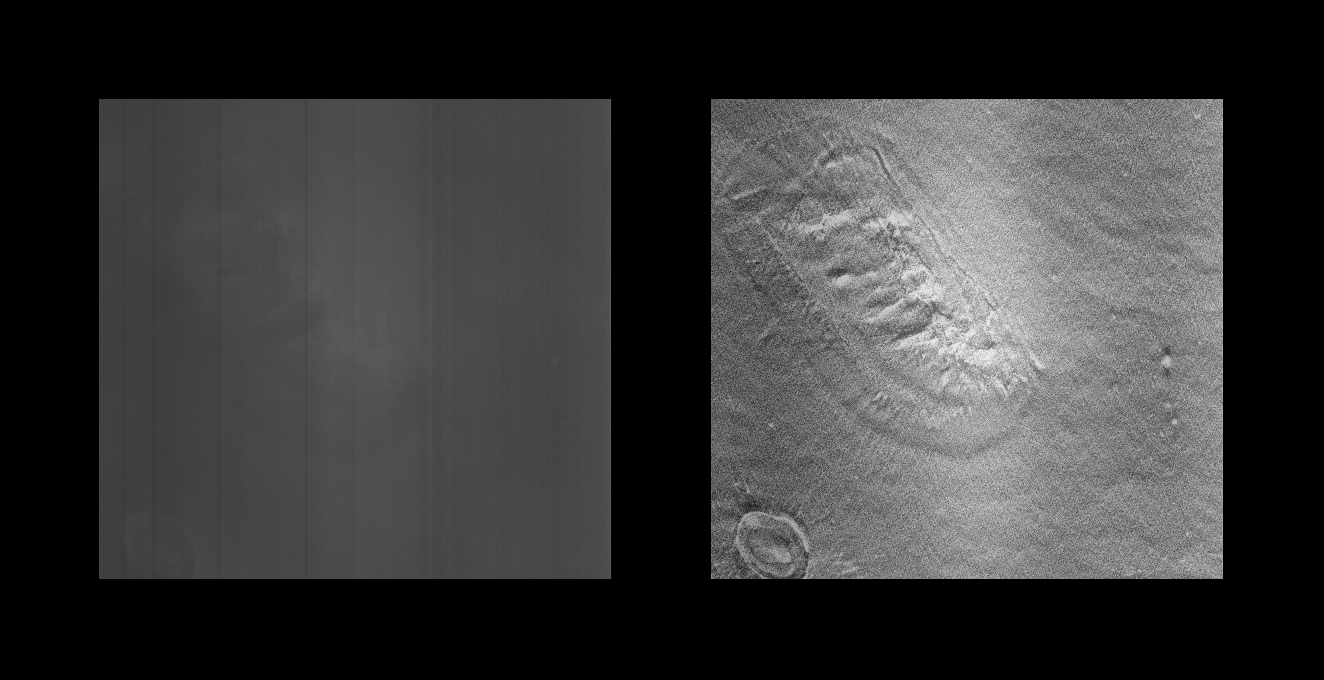

Cydonia Region – Detail

Detail cut out of PIA01235, Mars Orbiter Camera (MOC) image of a 4.42 by 82.94 km area of the Cydonia Region. The left image is raw, the right has been filtered and contrast enhanced.

Orbit: 220

Range: 444.21 km

Resolution: 4.32 m/pixel

Emission angle: 44.66 degrees

Incidence angle: 64.96 degrees

Phase angle: 61.97 degrees

Scan rate: ~0.1 degree/sec

Start time: periapsis + 375 sec

Sequence submitted to JPL: Sat 04/04/98 15:15 PST

Image acquired by MOC: Sun 04/05/98 00:39:37 PST

Data retrieved from JPL: Mon 04/06/98 09:05 PDT

Credit: NASA/JPL